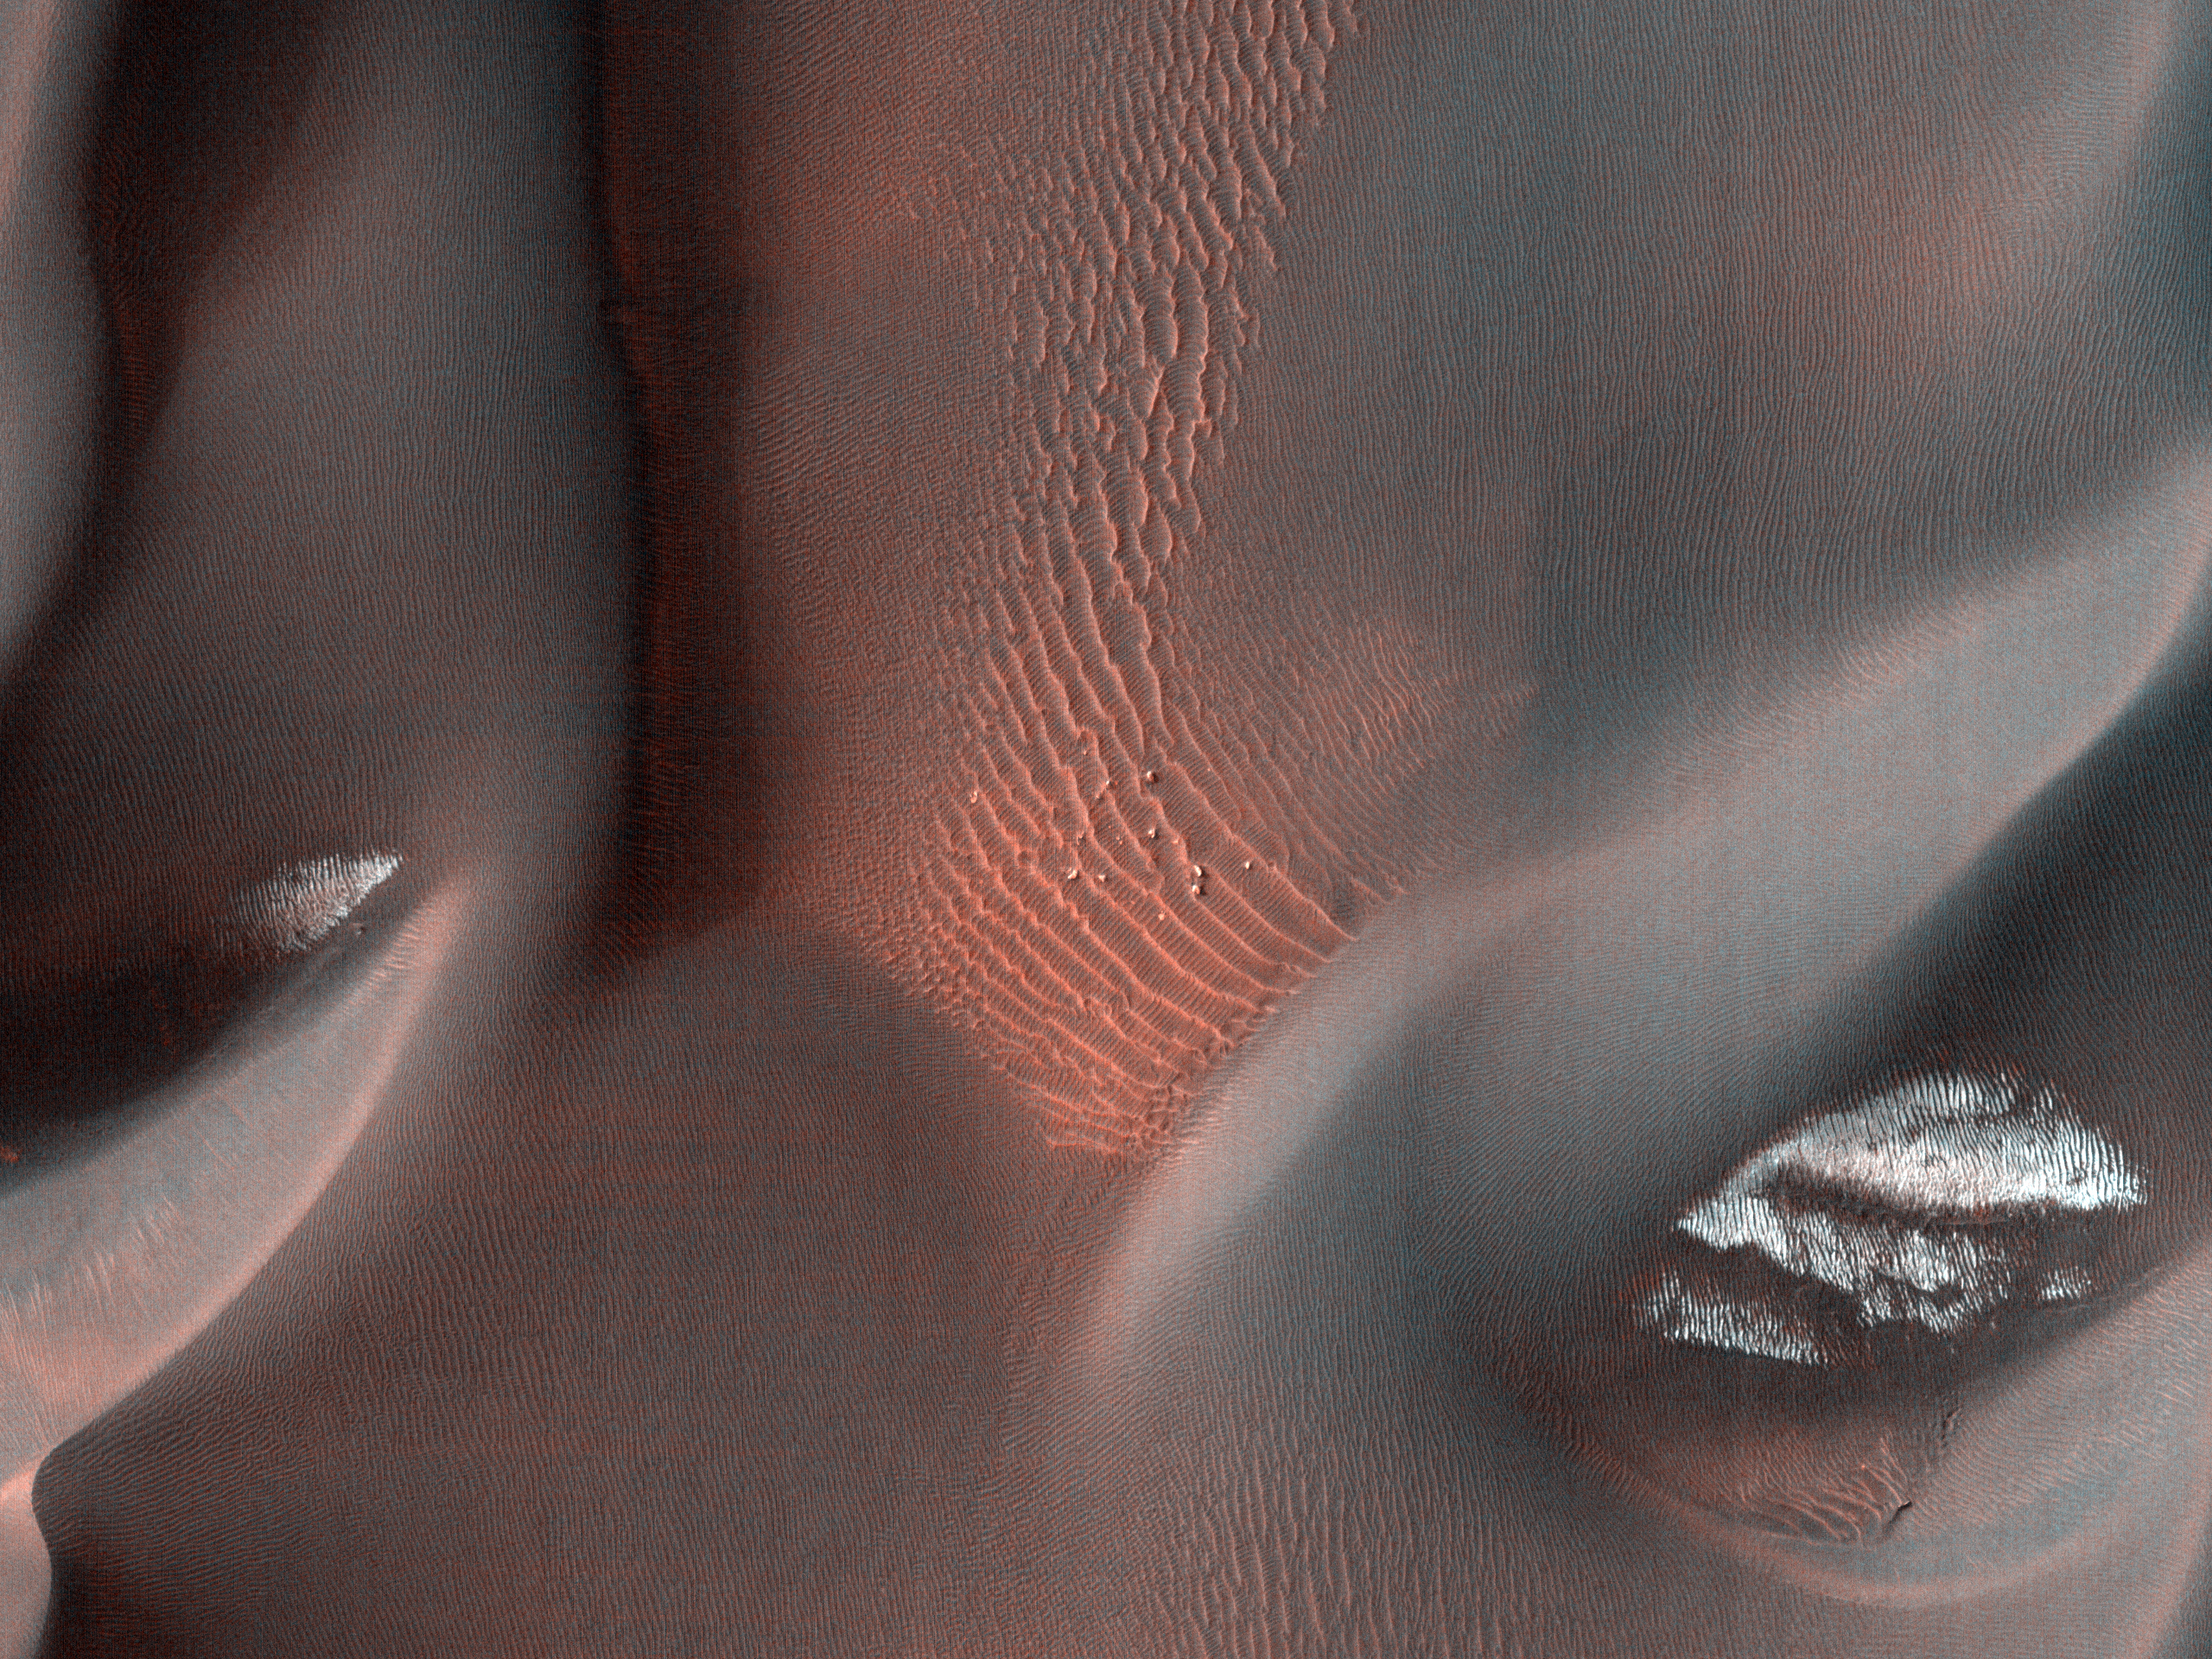

Proctor Crater Dune Field

This observation shows the edge of a dark dune field on the floor of Proctor Crater, a 150 kilometer (93 miles) diameter crater in the southern highlands of Mars.

The subimage is a close-up view of the dark dunes. These dunes are most likely composed of basaltic sand that has collected on the bottom of the crater. Superimposed on their surface are smaller secondary dunes which are commonly seen on terrestrial dunes of this size. Near the crests of the dark dunes are bright patches of frost. Dark spots within the frost patches are areas where defrosting is occurring.

Many smaller and brighter bed forms, most likely small dunes or granule ripples, cover the substrate between the larger dark dunes as well as most of the floor of Proctor Crater. In many locations, large boulders are seen on the same surfaces as the bright bed forms. The dark dunes stratigraphically overlie the small bright bed forms indicating that the darker dunes formed more recently.

However in several areas, the dark dunes appear to influence the orientation of the small bright dunes, possibly by wind flowing around the larger dunes, suggesting that both dark and bright bed forms are coeval.

The University of Arizona, Tucson, operates the HiRISE camera, which was built by Ball Aerospace & Technologies Corp., Boulder, Colo. NASA’s Jet Propulsion Laboratory, a division of the California Institute of Technology, Pasadena, manages the Mars Reconnaissance Orbiter for the NASA Science Mission Directorate, Washington. Lockheed Martin Space Systems, Denver, is the spacecraft development and integration contractor for the project and built the spacecraft.

Credit: NASA/JPL-Caltech/University of Arizona